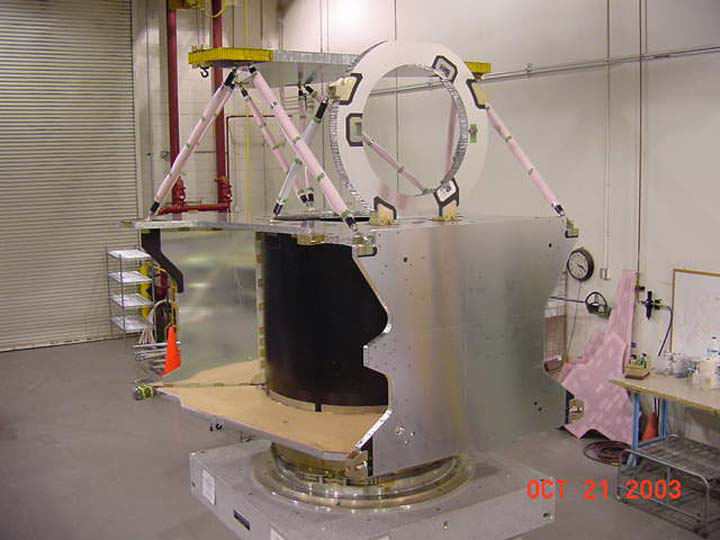

Orbiter’s Skeleton

The structure of NASA’s Mars Reconnaissance Orbiter spacecraft is constructed from composite panels of carbon layers over aluminum honeycomb, lightweight yet strong. This forms a basic structure or skeleton on which the instruments, electronics, propulsion and power systems can be mounted. The propellant tank is contained in the center of the orbiter’s structure. This photo was taken at Lockheed Martin Space Systems, Denver, during construction of the spacecraft.

Credit: NASA/JPL/Lockheed Martin